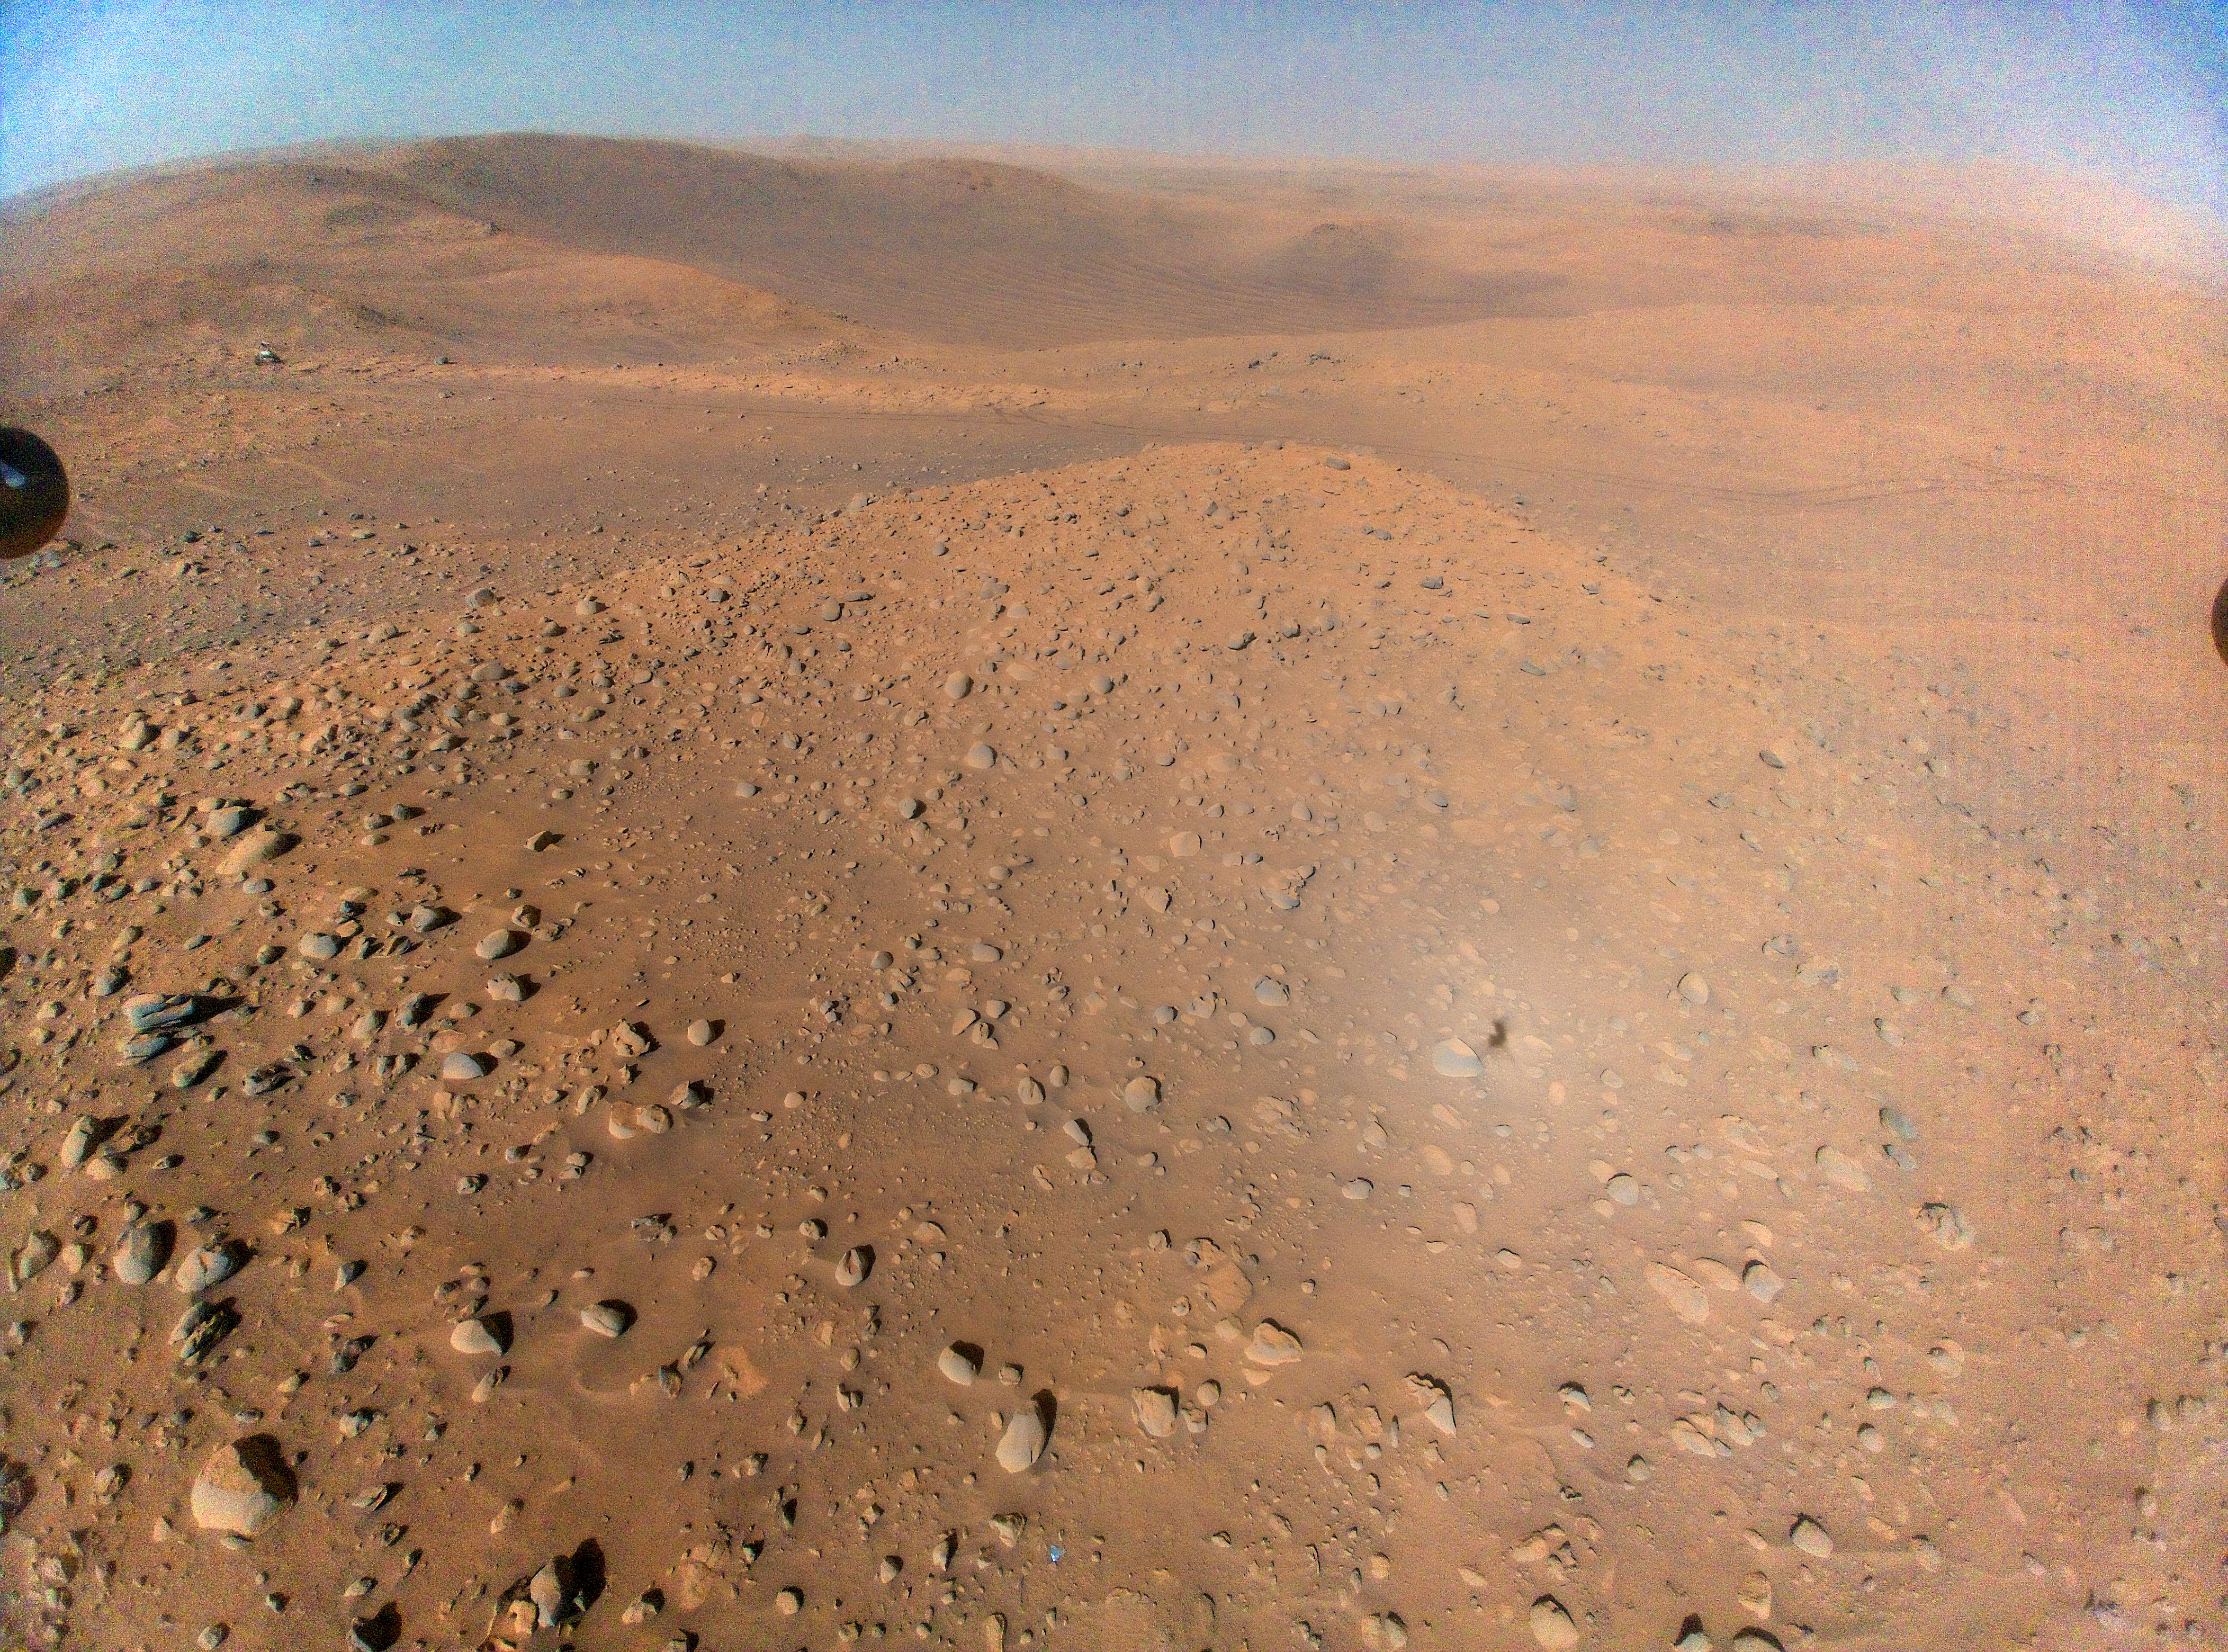

Ingenuity Captures Perseverance at Belva Crater

Figure A

Figure B

This image of NASA’s Perseverance Mars rover at the rim of Belva Crater was taken by the agency’s Ingenuity Mars Helicopter during the rotorcraft’s 51st flight on April 22, 2023, the 772nd Martian day, or sol, of the rover’s mission. At the time the image was taken, the helicopter was at an altitude of about 40 feet (12 meters).

The rover is in the upper left of the image, parked at a light-toned rocky outcrop the science team is calling “Echo Creek.” Perseverance’s tracks can be seen extending from its location to the upper-right side of image. The helicopter’s shadow can be seen on the rocky hill in the foreground, just to the right and below the image’s center. The hill, designated “Mount Julian” by the science team, is a planned future stop for the rover. A small triangular piece of debris from the rover’s entry, descent, and landing system can be seen at the lower center of image.

Figure A is a zoomed-in view of Perseverance.

Figure B is a zoomed-in view of the small piece of debris.

NASA’s Jet Propulsion Laboratory, which is managed for the agency by Caltech in Pasadena, California, built and manages operations of the Perseverance rover.

The Ingenuity Mars Helicopter was built by JPL, which manages the project for NASA Headquarters. It is supported by NASA’s Science Mission Directorate. NASA’s Ames Research Center in California’s Silicon Valley and NASA’s Langley Research Center in Hampton, Virginia, provided significant flight performance analysis and technical assistance during Ingenuity’s development. AeroVironment Inc., Qualcomm, and SolAero also provided design assistance and major vehicle components. Lockheed Martin Space designed and manufactured the Mars Helicopter Delivery System.

Credit: NASA/JPL-Caltech